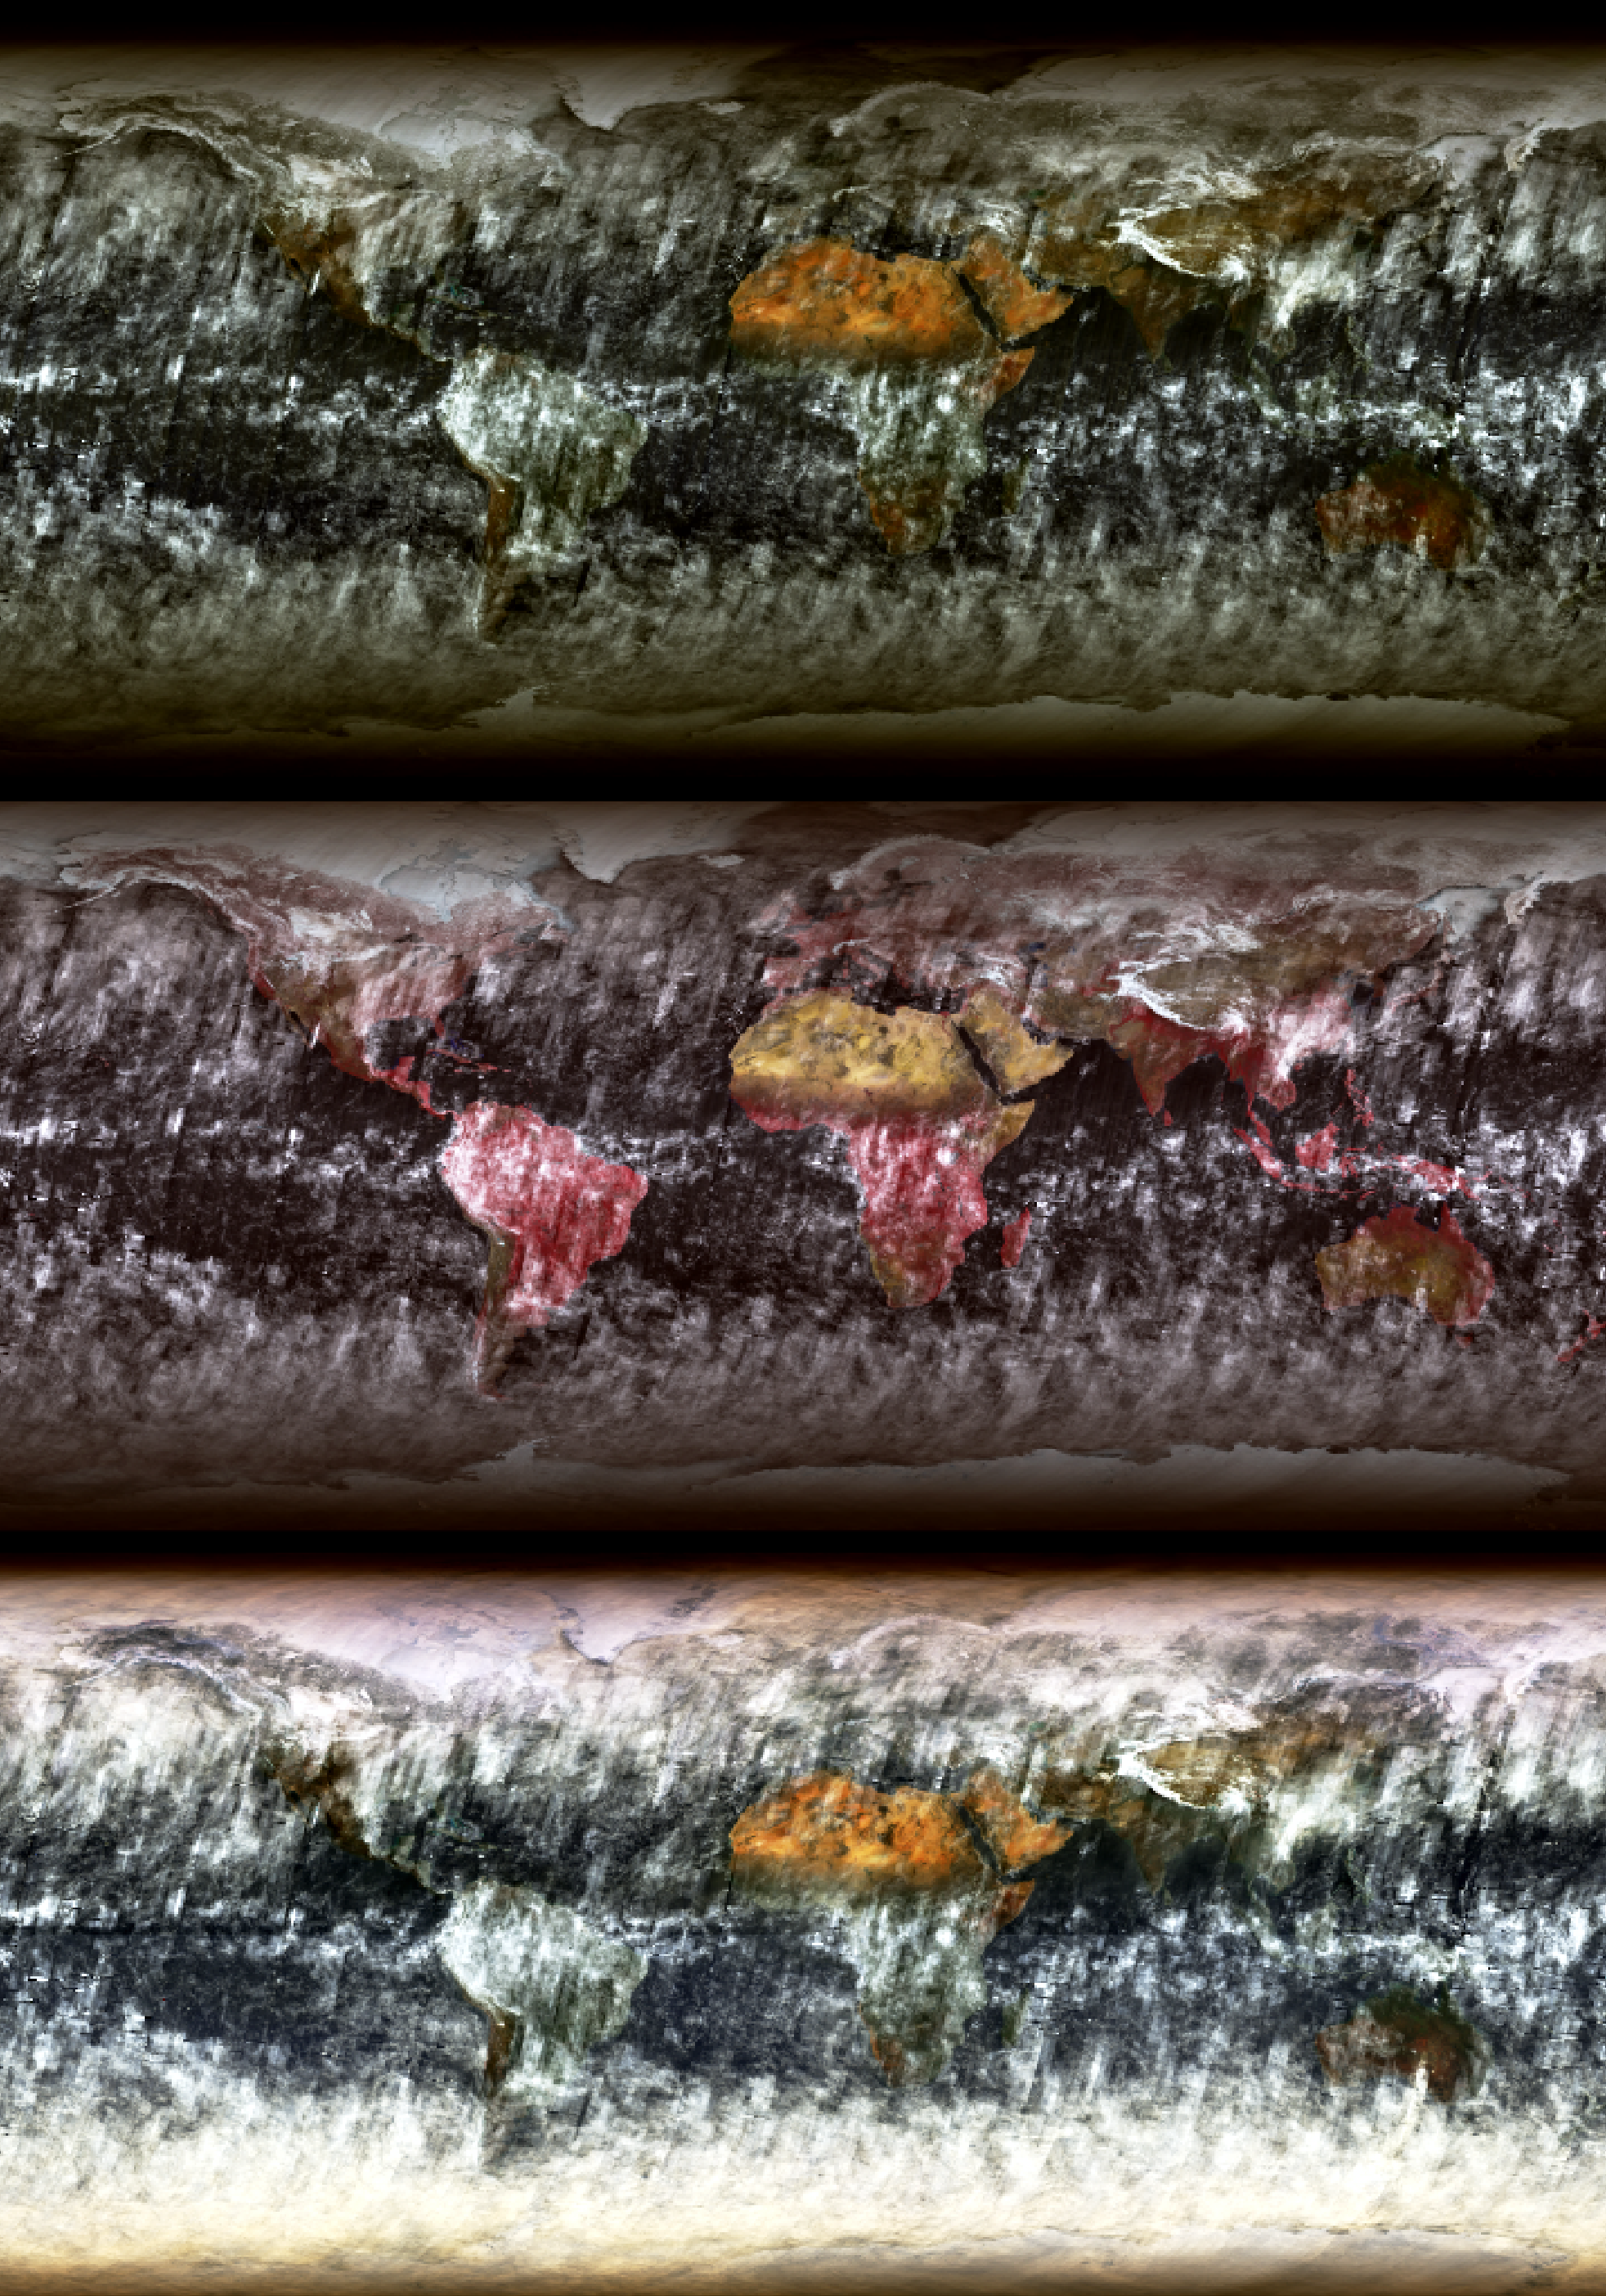

MISR Global Images See the Light of Day

As of July 31, 2002, global multi-angle, multi-spectral radiance products are available from the MISR instrument aboard the Terra satellite. Measuring the radiative properties of different types of surfaces, clouds and atmospheric particulates is an important step toward understanding the Earth’s climate system. These images are among the first planet-wide summary views to be publicly released from the Multi-angle Imaging SpectroRadiometer experiment. Data for these images were collected during the month of March 2002, and each pixel represents monthly-averaged daylight radiances from an area measuring 1/2 degree in latitude by 1/2 degree in longitude.

The top panel is from MISR’s nadir (vertical-viewing) camera and combines data from the red, green and blue spectral bands to create a natural color image. The central view combines near-infrared, red, and green spectral data to create a false-color rendition that enhances highly vegetated terrain. It takes 9 days for MISR to view the entire globe, and only areas within 8 degrees of latitude of the north and south poles are not observed due to the Terra orbit inclination. Because a single pole-to-pole swath of MISR data is just 400 kilometers wide, multiple swaths must be mosaiced to create these global views. Discontinuities appear in some cloud patterns as a consequence of changes in cloud cover from one day to another.

The lower panel is a composite in which red, green, and blue radiances from MISR’s 70-degree forward-viewing camera are displayed in the northern hemisphere, and radiances from the 70-degree backward-viewing camera are displayed in the southern hemisphere. At the March equinox (spring in the northern hemisphere, autumn in the southern hemisphere), the Sun is near the equator. Therefore, both oblique angles are observing the Earth in “forward scattering,” particularly at high latitudes. Forward scattering occurs when you (or MISR) observe an object with the Sun at a point in the sky that is in front of you. Relative to the nadir view, this geometry accentuates the appearance of polar clouds, and can even reveal clouds that are invisible in the nadir direction. In relatively clear ocean areas, the oblique-angle composite is generally brighter than its nadir counterpart due to enhanced reflection of light by atmospheric particulates.

MISR was built and is managed by NASA’s Jet Propulsion Laboratory, Pasadena, CA, for NASA’s Office of Earth Science, Washington, DC. The Terra satellite is managed by NASA’s Goddard Space Flight Center, Greenbelt, MD. JPL is a division of the California Institute of Technology.

Credit: NASA/GSFC/LaRC/JPL, MISR Team